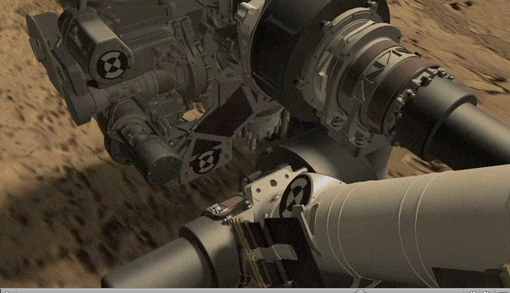

Simulation of Curiosity Rover Drilling into Martian Bedrock

Click on the animation for larger view

This animation depicts NASA’s Mars rover Curiosity drilling a hole to collect a rock-powder sample at a target site called “John Klein.”

Credit: NASA/JPL-Caltech